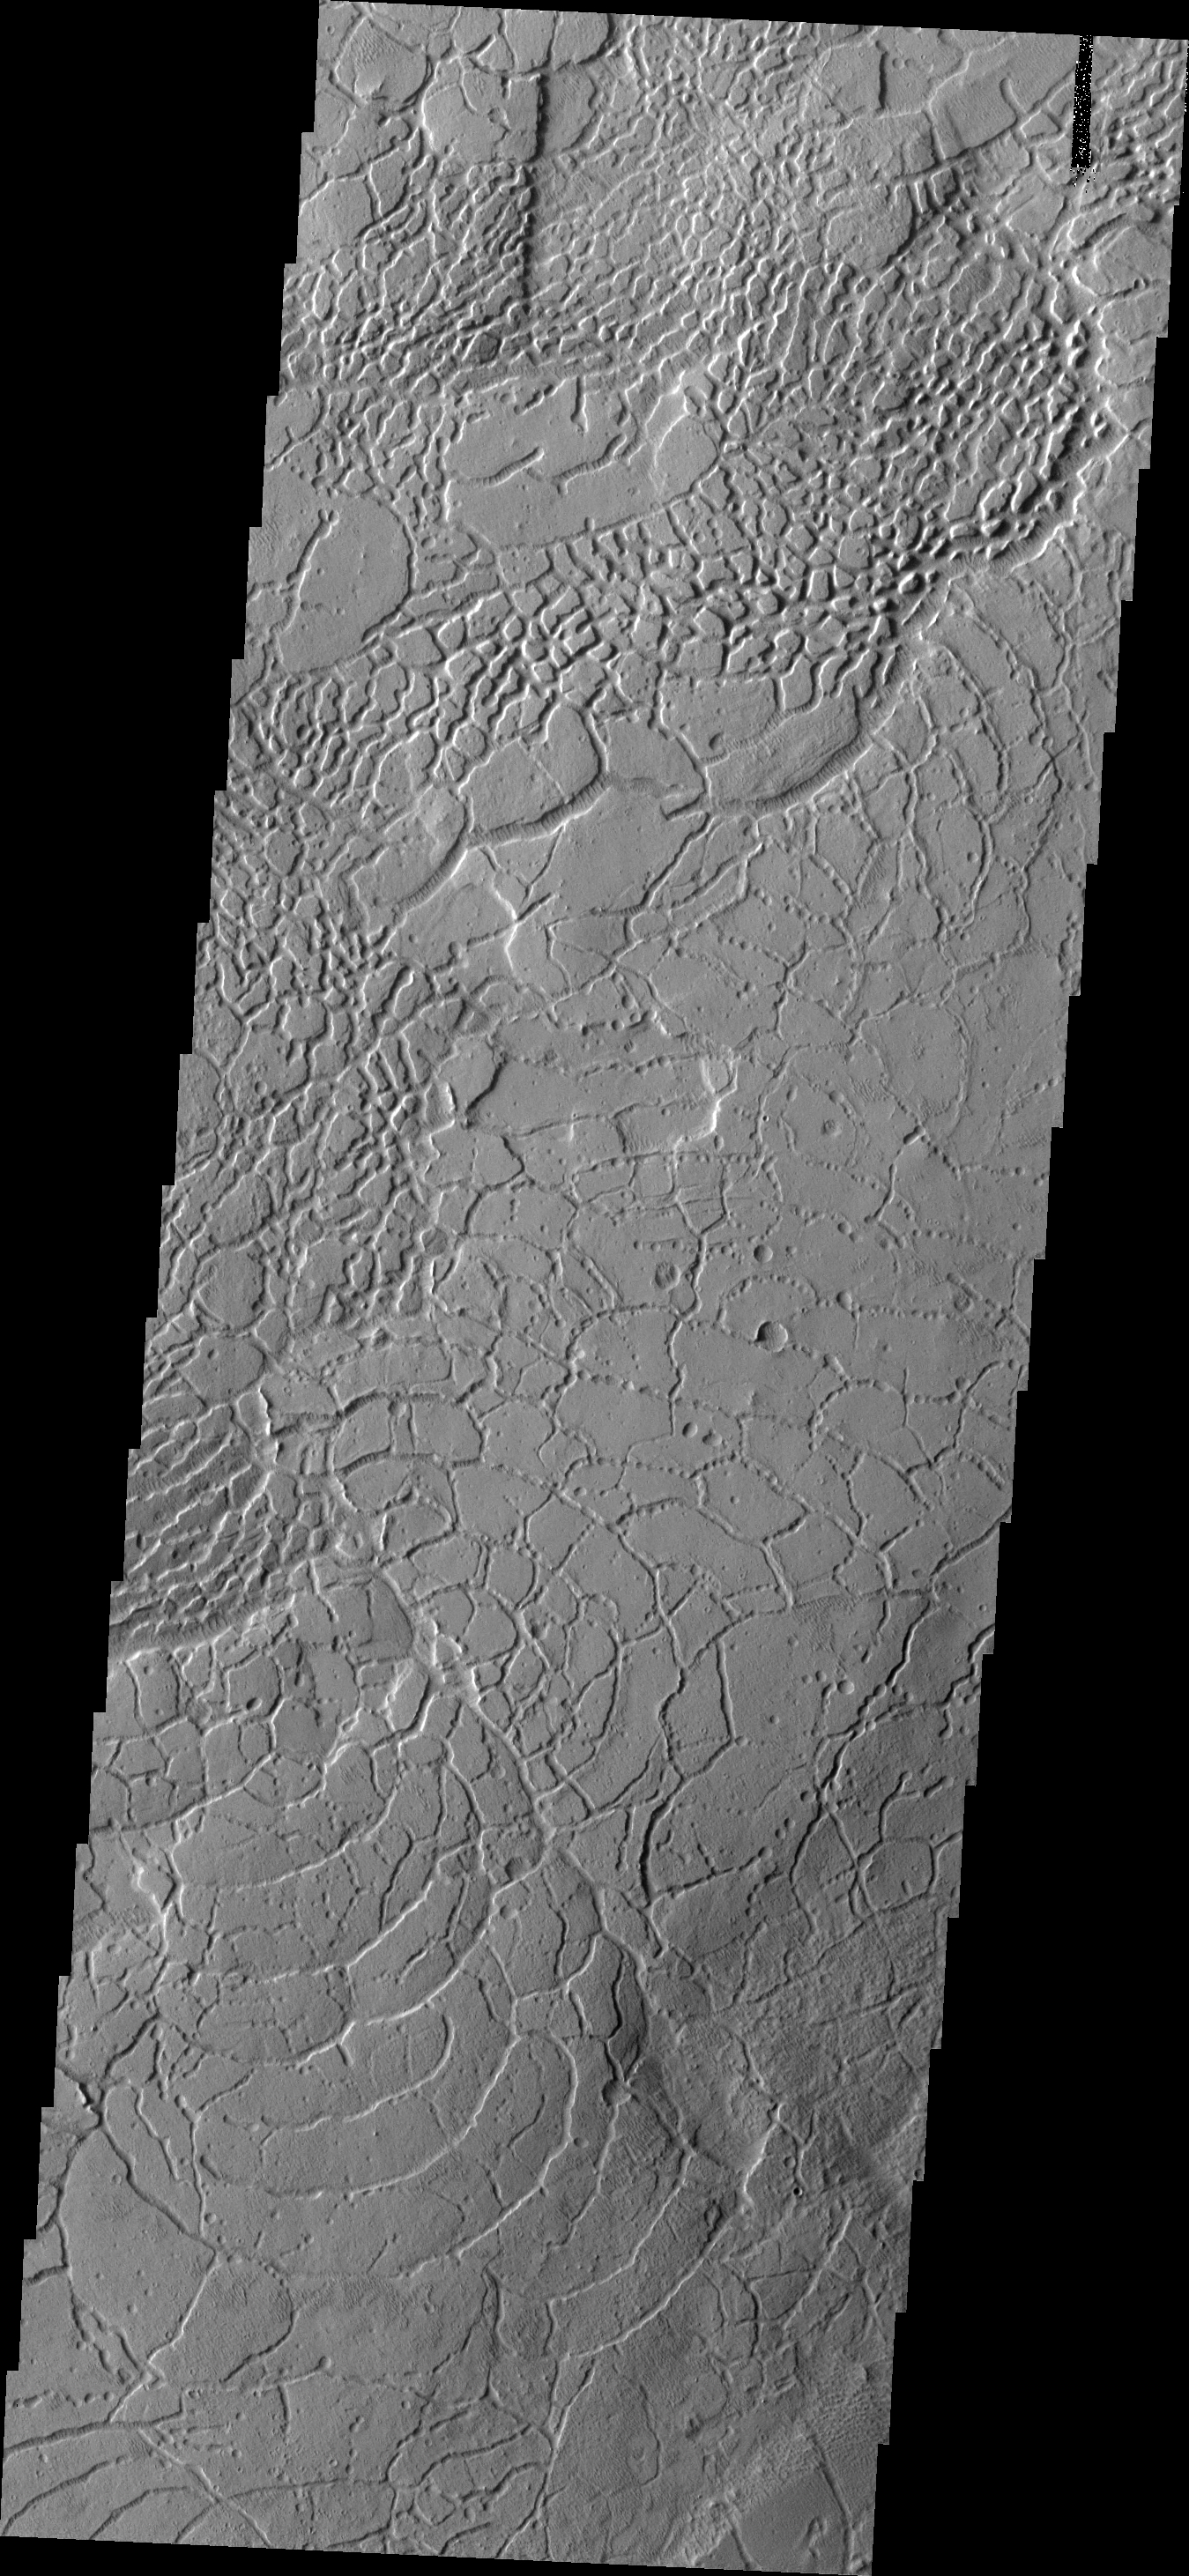

Arcuate Fractures

Called Averuns Colles, these broken blocks and arcuate fractures mark the transition region between the southern highlands and the northern lowlands of Mars.

Image information: VIS instrument. Latitude -2.1N, Longitude 173.2E. 18 meter/pixel resolution.

Please see the THEMIS Data Citation Note for details on crediting THEMIS images.

Note: this THEMIS visual image has not been radiometrically nor geometrically calibrated for this preliminary release. An empirical correction has been performed to remove instrumental effects. A linear shift has been applied in the cross-track and down-track direction to approximate spacecraft and planetary motion. Fully calibrated and geometrically projected images will be released through the Planetary Data System in accordance with Project policies at a later time.

NASA’s Jet Propulsion Laboratory manages the 2001 Mars Odyssey mission for NASA’s Office of Space Science, Washington, D.C. The Thermal Emission Imaging System (THEMIS) was developed by Arizona State University, Tempe, in collaboration with Raytheon Santa Barbara Remote Sensing. The THEMIS investigation is led by Dr. Philip Christensen at Arizona State University. Lockheed Martin Astronautics, Denver, is the prime contractor for the Odyssey project, and developed and built the orbiter. Mission operations are conducted jointly from Lockheed Martin and from JPL, a division of the California Institute of Technology in Pasadena.

Credit: NASA/JPL/ASU